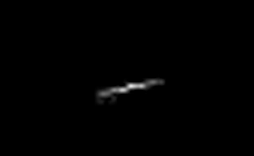

Mars Express Seen by Mars Global Surveyor

This picture of the European Space Agency’s Mars Express spacecraft by the Mars Orbiter Camera on NASA’s Mars Global Surveyor is from the first successful imaging of any spacecraft orbiting Mars taken by another spacecraft orbiting Mars. The picture is a composite of two views of Mars Express that Mars Orbiter Camera acquired on April 20, 2005, from distances of about 250 and 370 kilometers (155 and 229 miles).

Owing to the large distance between Mars Global Surveyor and Mars Express when the two views could be acquired and to a substantial cross-track component of apparent motion for which no correction could be made, Mars Express appears in the image as a narrow blur rather than as a well-defined spacecraft. It appears in the image to be about 1.5 meters in the small dimension and 15 meters in the long dimension, which is consistent with the viewing distance, pixel scale, and encounter geometry.

The components of Mars Express when viewed from the same angle as this image can be seen in an artist’s rendition artist’s rendition and an annotated rendition, of the spacecraft.

Mars Express was launched on June 3, 2003, and reached Mars on Dec. 25, 2003. Mars Global Surveyor left Earth on Nov. 7, 1996, and arrived in Mars orbit on Sept. 12, 1997. JPL, a division of the California Institute of Technology, Pasadena, manages Mars Global Surveyor for NASA’s Science Mission Directorate, Washington, D.C.

Credit: NASA/JPL/MSSS